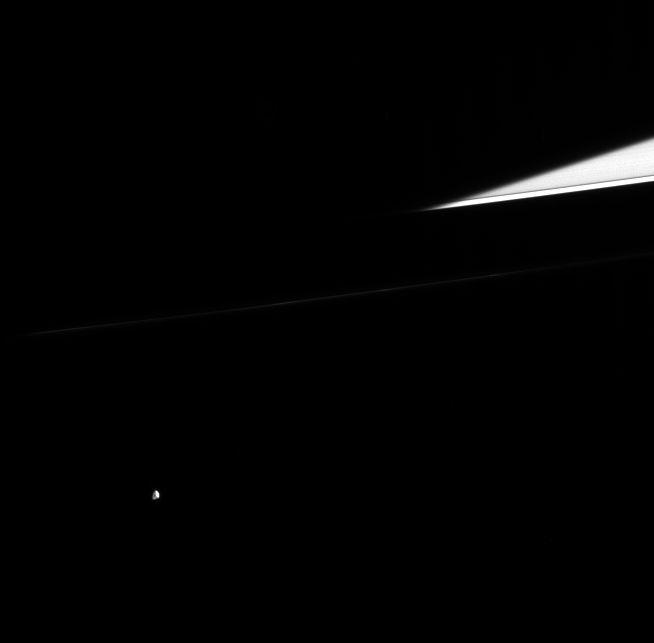

Lonely Gem

Small, multi-faceted Epimetheus wanders into Cassini’s field of view, while Saturn’s dark shadow cuts across the ringplane. Only a sliver of the outer A ring is seen here, including the narrow Keeler Gap. Epimetheus is a moon that is 116 kilometers (72 miles) across.

This view is from 10 degrees out of the ringplane, gazing toward the lit face of the rings.

The image was taken in visible light with the Cassini spacecraft narrow-angle camera on Aug. 31, 2005, at a distance of approximately 2.1 million kilometers (1.3 million miles) from Epimetheus and at a Sun-Epimetheus-spacecraft, or phase, angle of 60 degrees. Resolution in the original image was 13 kilometers (8 miles) per pixel.

For a much closer view of crater-pocked Epimetheus see PIA06226.

The Cassini-Huygens mission is a cooperative project of NASA, the European Space Agency and the Italian Space Agency. The Jet Propulsion Laboratory, a division of the California Institute of Technology in Pasadena, manages the mission for NASA’s Science Mission Directorate, Washington, D.C. The Cassini orbiter and its two onboard cameras were designed, developed and assembled at JPL. The imaging operations center is based at the Space Science Institute in Boulder, Colo.

Credit: NASA/JPL/Space Science Institute